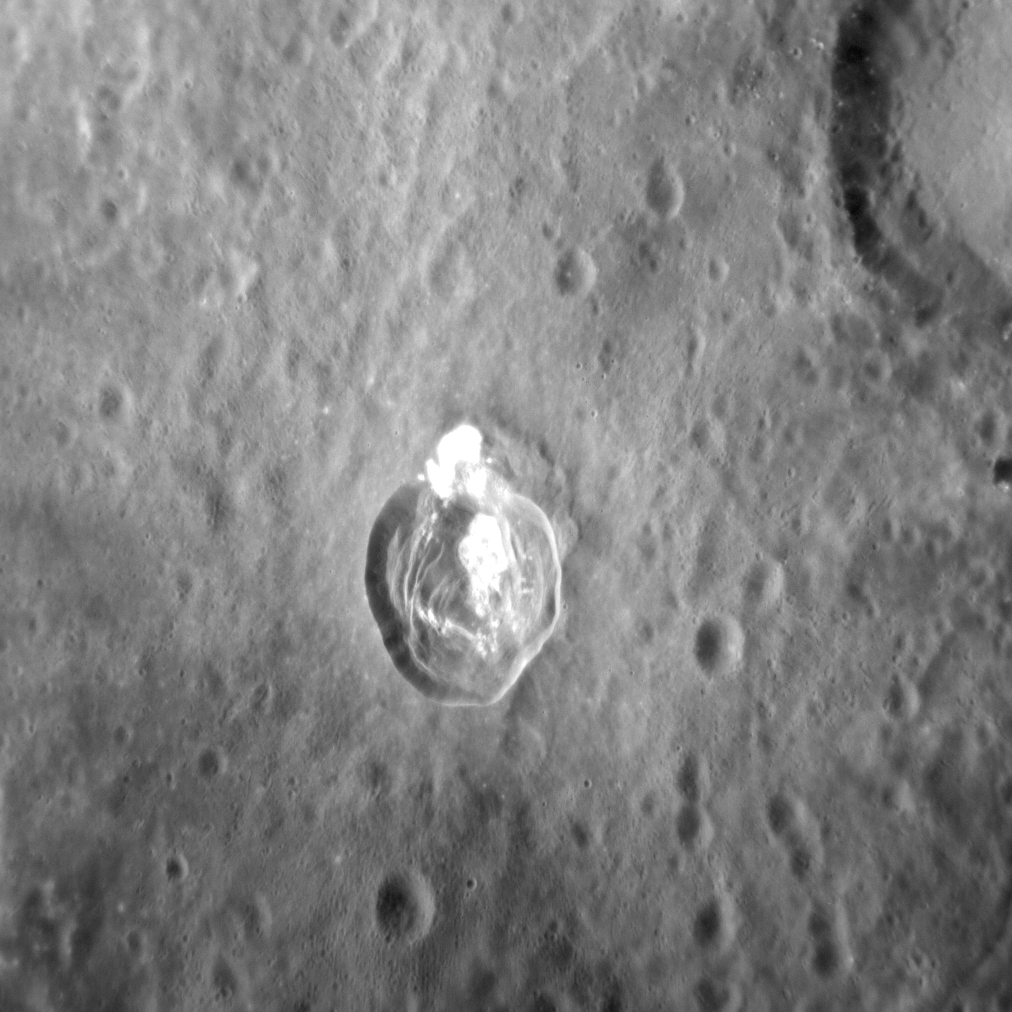

Dramatic Dominici

In this dramatic image, Dominici crater takes center-stage. Dominici is 20 km (12 mi.) in diameter, and hosts a variety of landforms including a sharp crater rim, internal slumps, and abundant hollows. Dominici is also a rayed crater, which, together with its well-preserved rim, indicate that the crater is relatively young. This scene, taken from an oblique angle, gives us a good idea of what the surface of Mercury might look like from a spacecraft window as we zoom overhead!

This image was acquired as a high-resolution targeted observation. Targeted observations are images of a small area on Mercury’s surface at resolutions much higher than the 200-meter/pixel morphology base map. It is not possible to cover all of Mercury’s surface at this high resolution, but typically several areas of high scientific interest are imaged in this mode each week.

Date acquired: January 30, 2014
Image Mission Elapsed Time (MET): 33401837
Image ID: 5668405
Instrument: Narrow Angle Camera (NAC) of the Mercury Dual Imaging System (MDIS)
Center Latitude: 1.1° N
Center Longitude: 323.5° E
Resolution: 79 meters/pixel
Scale: The crater in the image center is 20 km (about 12 mi.) across
Incidence Angle: 36.2°
Emission Angle: 41.8°
Phase Angle: 77.4°
North is to the bottom in this image

The MESSENGER spacecraft is the first ever to orbit the planet Mercury, and the spacecraft’s seven scientific instruments and radio science investigation are unraveling the history and evolution of the Solar System’s innermost planet. MESSENGER acquired over 150,000 images and extensive other data sets. MESSENGER is capable of continuing orbital operations until early 2015.

For information regarding the use of images, see the MESSENGER image use policy.

Credit: NASA/Johns Hopkins University Applied Physics Laboratory/Carnegie Institution of Washington